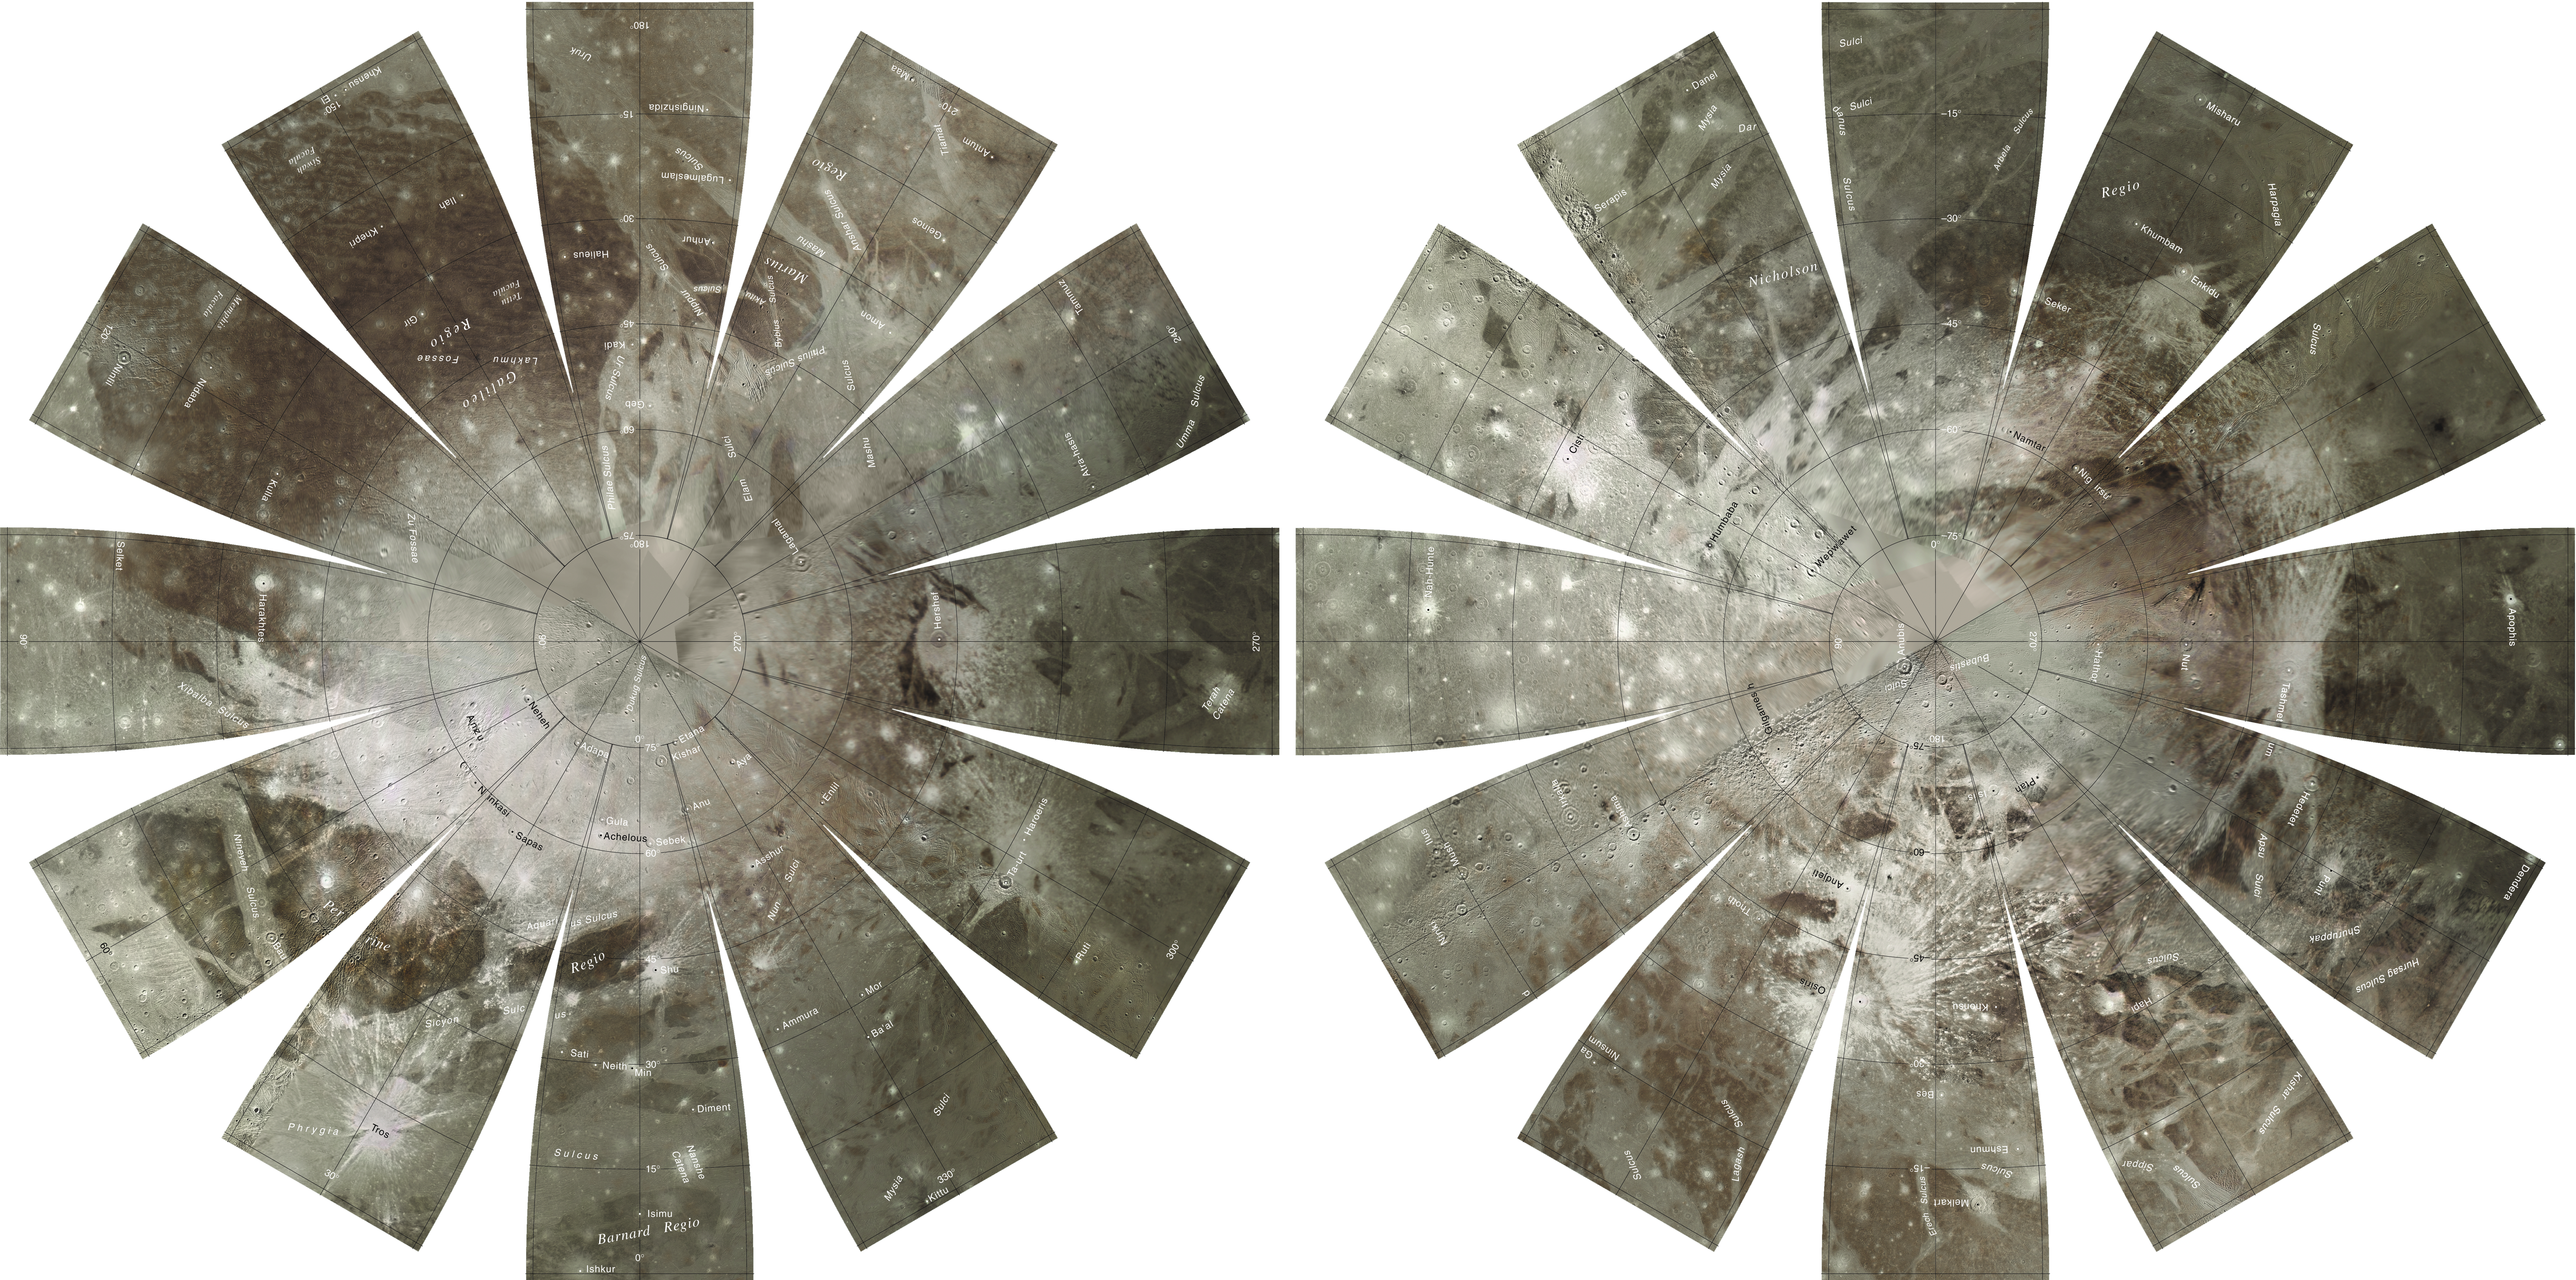

Global Map of Ganymede

The images used for the base of this Ganymede globe were chosen from coverage supplied by the Galileo solid-state imaging (SSI) camera and Voyager 1 and 2 spacecraft. The monochrome and color data were both processed using Integrated Software for Imagers and Spectrometers (ISIS). The individual images were radiometrically calibrated and photometrically normalized using a Lunar-Lambert function with empirically derived values. A linear correction based on the statistics of all overlapping areas was then applied to minimize image brightness variations. The image data were selected on the basis of overall image quality, reasonable original input resolution (from 20 km/pixel for gap fill to as much as 180 m/pixel), and availability of moderate emission/incidence angles for topography and albedo. The black and white monochrome base mosaic was constructed separately from the three-band color mosaic. Although consistency was achieved where possible, different filters were included for monochrome global image coverage as necessary: clear for Voyager 1 and 2; clear, near-IR (757 nm), and green (559 nm) for Galileo SSI. Individual images were projected to a Sinusoidal Equal-Area projection at an image resolution of 1 km/pixel. The global color mosaic was processed in Sinusoidal projection with an image resolution of 6 km/pixel. The color utilized the SSI filters 1-micron (991 nm) wavelength for red, SSI 559 nm for green, and SSI 413 nm for violet. Where SSI color coverage was lacking in the longitude range of 210°-250°, Voyager 2 wide-angle images were included to complete the global coverage. The chosen filters for the Voyager 2 data were ~530 nm for green, and ~480-500 nm for blue. The red band was synthesized in this area based on statistics calculated from the surrounding SSI 1-micron (991 nm) data and SSI and Voyager data in the blue and green bands. The final global color mosaic was then scaled up to 1 km/pixel and merged with the monochrome mosaic. The north pole and south pole regions that lack digital color coverage have been completed with the monochrome map coverage. The final global mosaic was then reprojected so that the entire surface of Ganymede is portrayed in a manner suitable for the production of a globe. A specialized program was used to create the “flower petal” appearance of the images; the area of each petal from 0 to 75 degrees latitude is in the Transverse Mercator projection, and the area from 75 to 90 degrees latitude is in the Lambert Azimuthal Equal-Area projection. The projections for adjacent petals overlap by 2 degrees of longitude, so that some features are shown twice. Names shown on the globe are approved by the International Astronomical Union. The number, size, and placement of text were chosen for a 9-inch globe. A complete list of Ganymede nomenclature can be found at the Gazetteer of Planetary Nomenclature at http://planetarynames.wr.usgs.gov. The northern hemisphere is shown on the left, and the southern hemisphere is shown on the right.

Credit: NASA/JPL/USGS